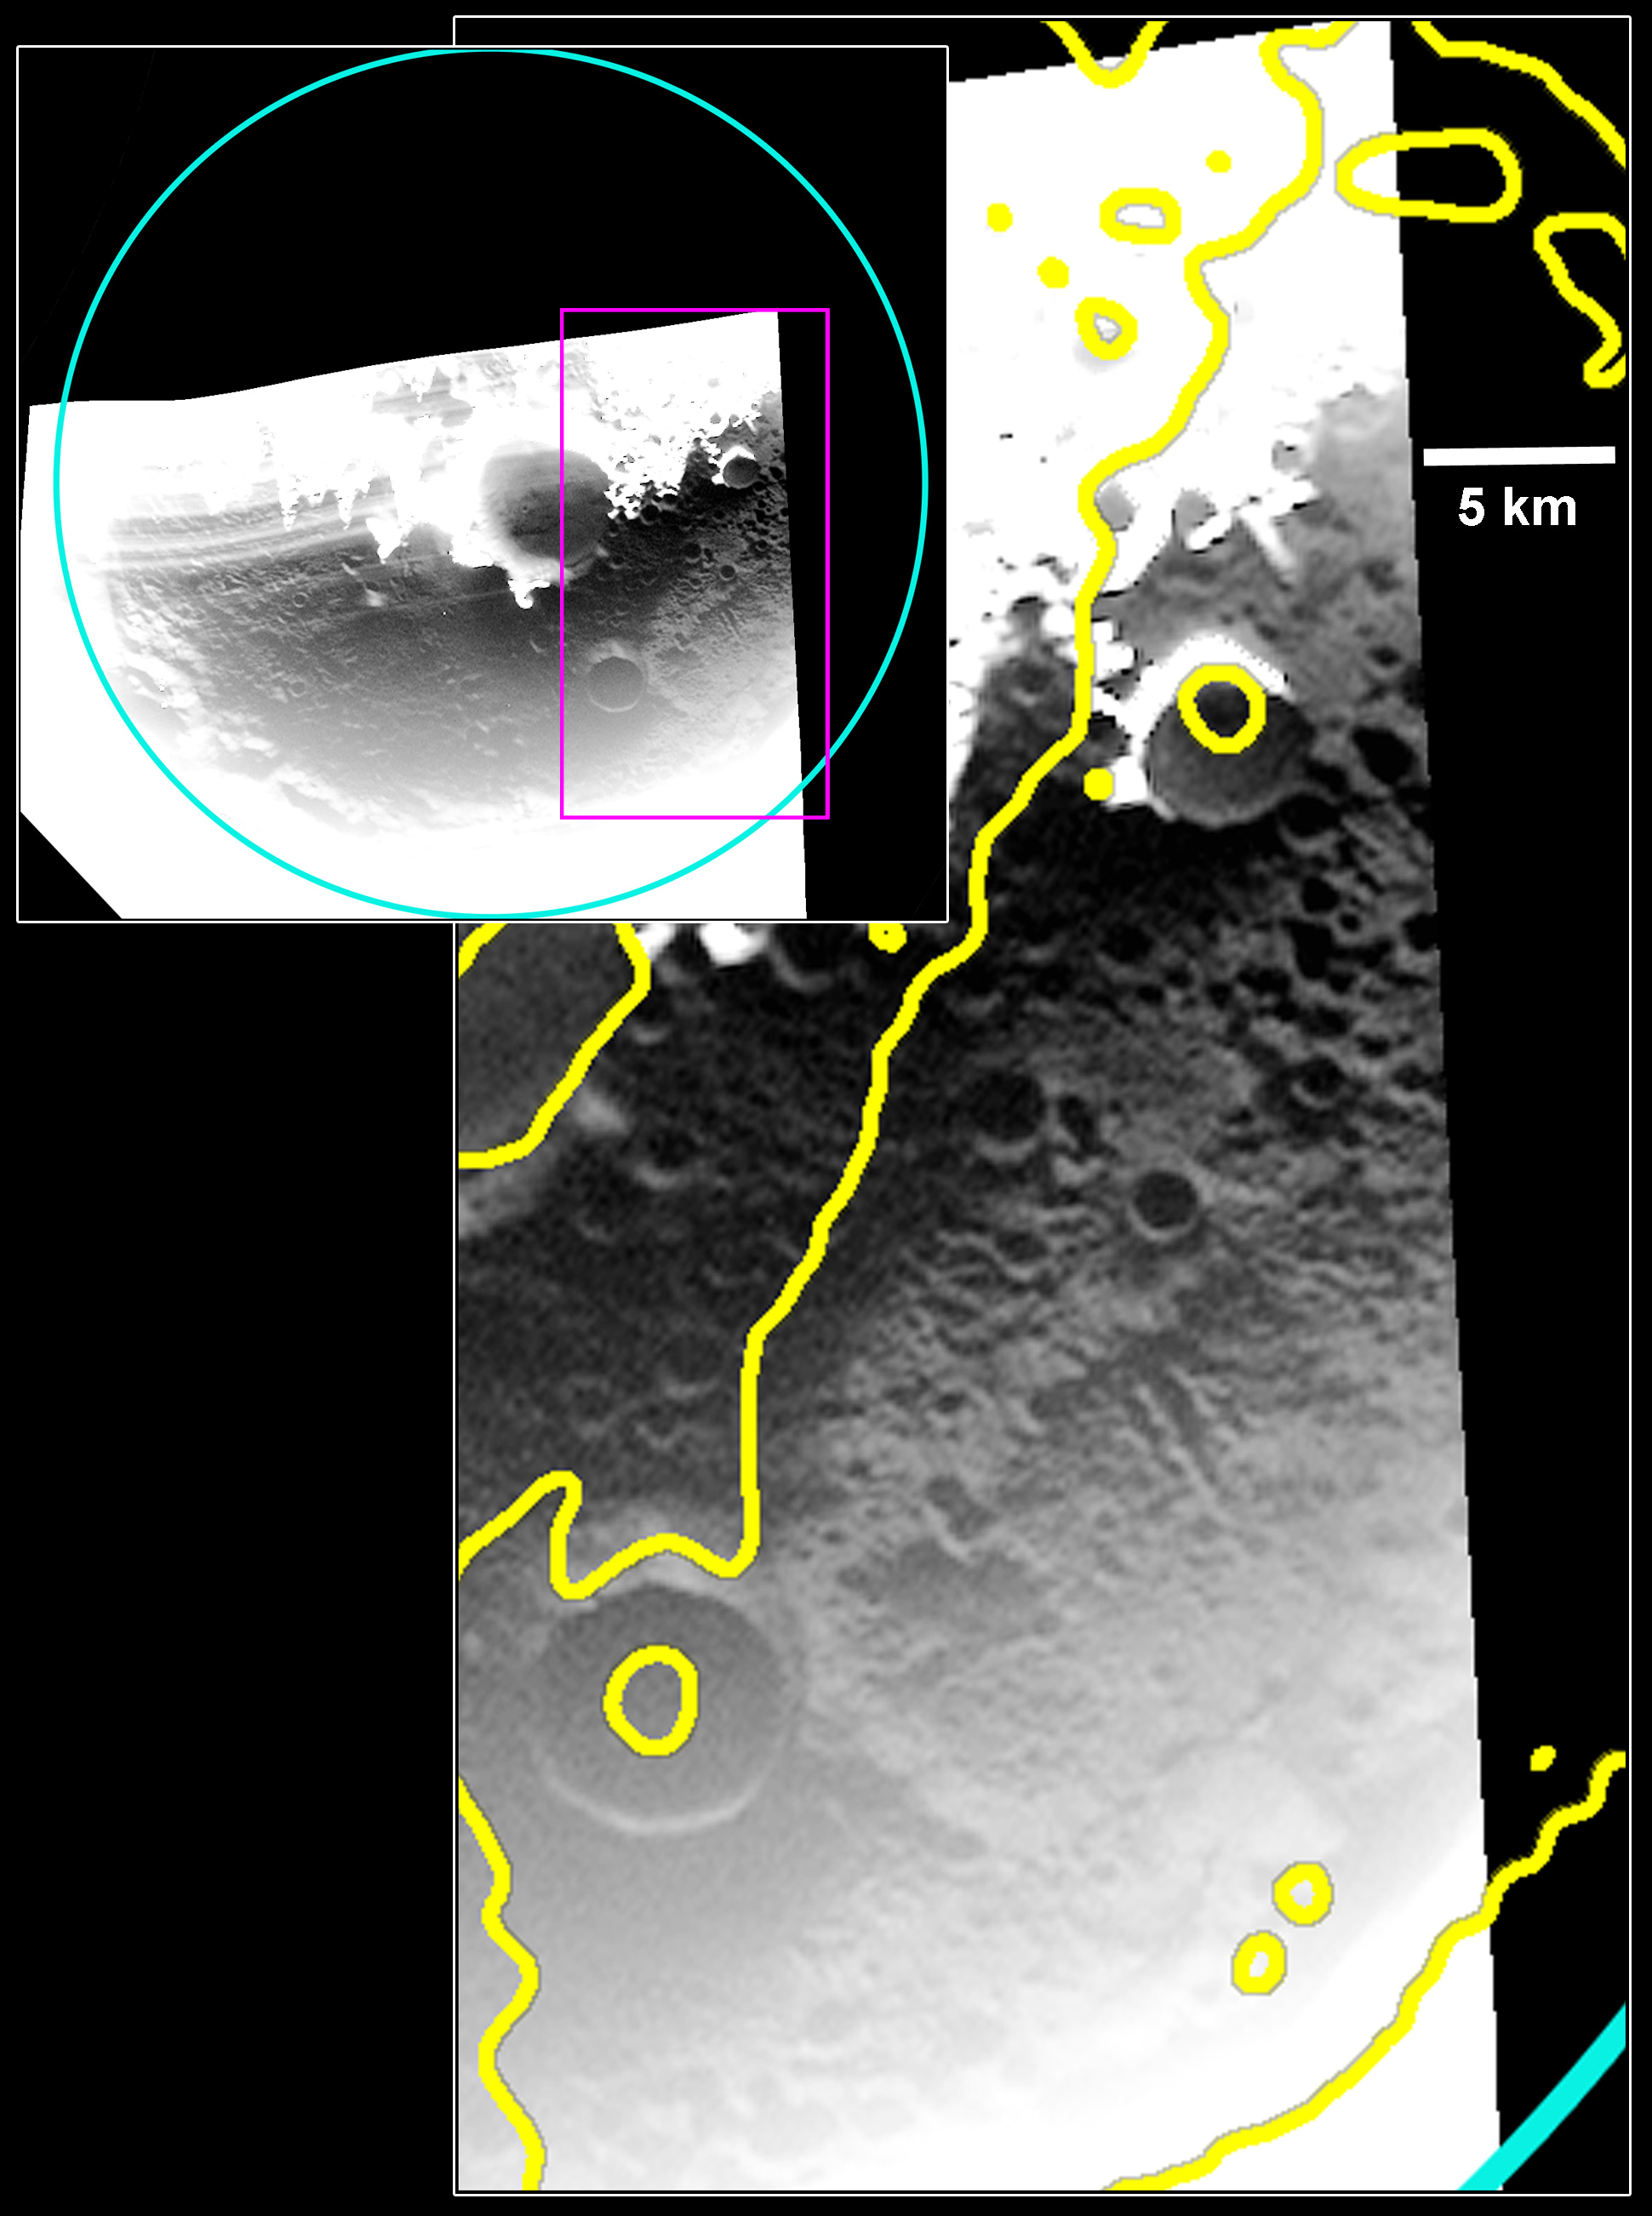

Icy View of Prokofiev

This WAC image reveals the permanently shadowed surface within Prokofiev crater, the largest crater in Mercury’s north polar region to host radar-bright material. MESSENGER has found evidence that the radar-bright material is water ice frozen in the cold, dark shadows of this crater, but this image reveals the surface at visible wavelengths for the first time. In the upper left, the full crater is shown outlined in cyan; the region in the pink box is shown in more detail in the image on the right. The WAC image here shows that the region that is radar-bright (outlined in yellow) has a higher reflectance in the image, interpreted to be due to water ice on the surface! The radar-bright surface is also covered with many craters. Since ejecta from the craters don’t hide the higher reflectance surface, it suggests that the ice in this crater was emplaced on the surface after the craters were formed. Read more about the recently published study using this image and others in this news story.

This image was acquired as part of MDIS’s campaign to image within regions of permanent shadow in ice-bearing polar craters. Imaging with the WAC broadband clear filter, which has a bandwidth of 600 nanometers and is used for calibration imaging of stars, has the potential to reveal details of shadowed surfaces that are weakly illuminated by scattered sunlight. A variety of image exposure times and viewing conditions are employed to maximize the opportunity to resolve surface features of areas in permanent shadow.

Date acquired: August 18, 2013
Image Mission Elapsed Time (MET): 19169411
Image ID: 4656704
Instrument: Wide Angle Camera (WAC) of the Mercury Dual Imaging System (MDIS)
WAC filter: 2 (700 nanometers)
Center Latitude: 85.42°
Center Longitude: 52.65° E
Scale: Prokofiev crater (outlined in cyan in the upper left) has a diameter of 112 km (70 miles)
Projection: Polar stereographic about the north pole, with 180° E to the top
Yellow Outline: Outline of radar-bright regions, acquired by the Arecibo Observatory (Harmon et al, 2011, Icarus, 211, 37-50)

The MESSENGER spacecraft is the first ever to orbit the planet Mercury, and the spacecraft’s seven scientific instruments and radio science investigation are unraveling the history and evolution of the Solar System’s innermost planet. During the first two years of orbital operations, MESSENGER acquired over 150,000 images and extensive other data sets. MESSENGER is capable of continuing orbital operations until early 2015.

For information regarding the use of images, see the MESSENGER image use policy.

Credit: NASA/Johns Hopkins University Applied Physics Laboratory/Carnegie Institution of Washington